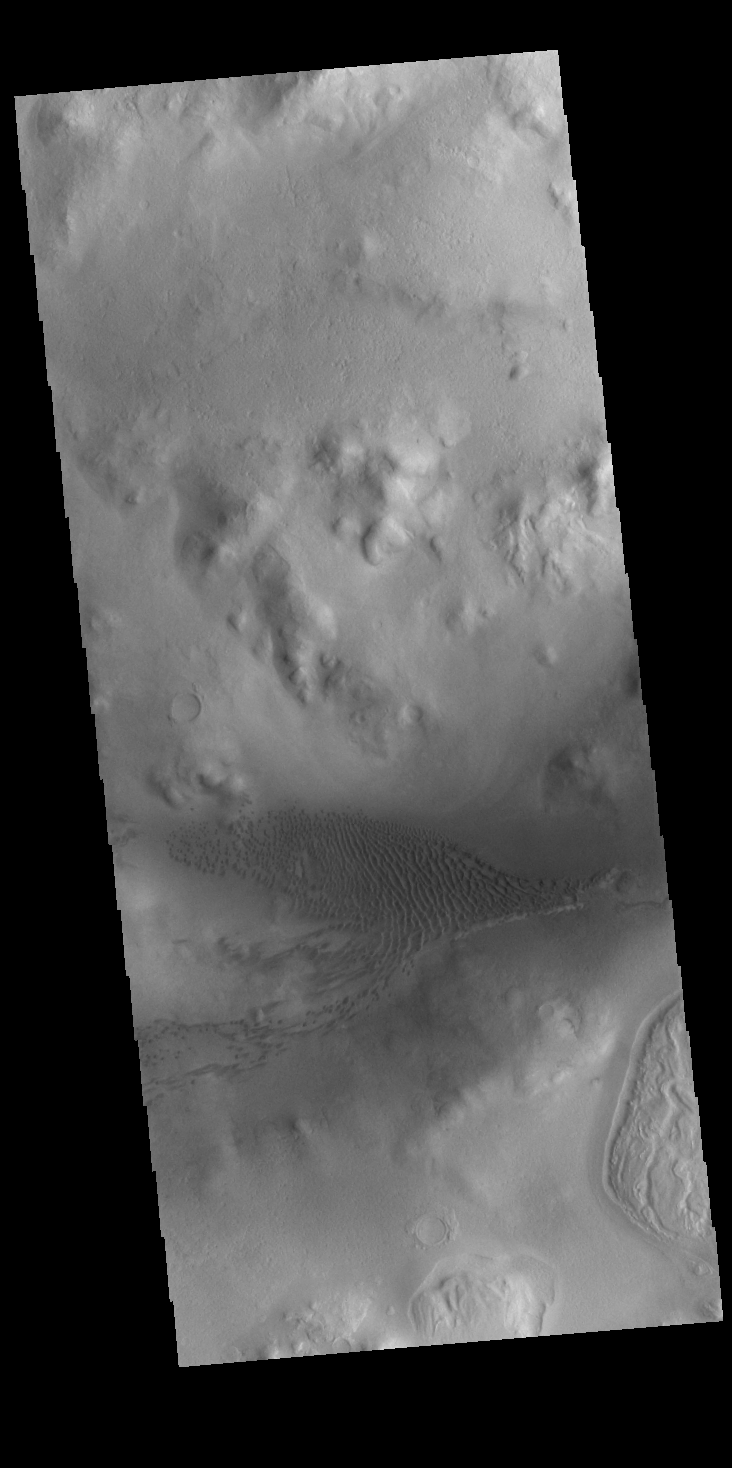

Lyot Crater Dunes

Today’s VIS image shows part of the floor of Lyot Crater, including a large field of sand dunes on the crater floor. At 236 km diameter (146 miles), Lyot Crater is one of the largest craters in the northern hemisphere of Mars. Lyot is a double ringed crater, and these dunes are located in the outer of the two rings. Lyot Crater is located in Vastitas Borealis, part of the northern hemisphere lowlands.Craters that contain two rings — one inside the other — are variously called peak ring craters or double ring basins. This morphology can develop in craters larger than 100 km across.

Credit: NASA/JPL-Caltech/ASU